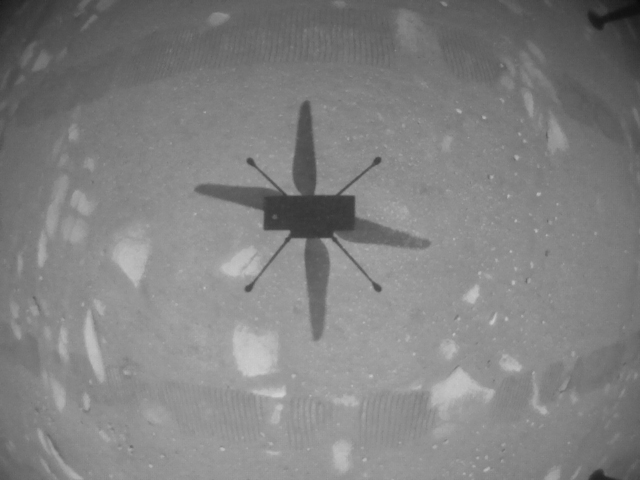

Ingenuity’s First Black-and-White Image From the Air

NASA’s Ingenuity Mars Helicopter took this shot, capturing its own shadow, while hovering over the Martian surface on April 19, 2021, during the first instance of powered, controlled flight on another planet. It used its navigation camera, which autonomously tracks the ground during flight.

The Ingenuity Mars Helicopter was built by JPL, which also manages this technology demonstration project for NASA Headquarters. It is supported by NASA’s Science Mission Directorate, Aeronautics Research Mission Directorate, and Space Technology Mission Directorate. NASA’s Ames Research Center and Langley Research Center provided significant flight performance analysis and technical assistance during Ingenuity’s development.

A key objective for Perseverance’s mission on Mars is astrobiology, including the search for signs of ancient microbial life. The rover will characterize the planet’s geology and past climate, pave the way for human exploration of the Red Planet, and be the first mission to collect and cache Martian rock and regolith (broken rock and dust).

Subsequent NASA missions, in cooperation with ESA (European Space Agency), would send spacecraft to Mars to collect these sealed samples from the surface and return them to Earth for in-depth analysis.

The Mars 2020 Perseverance mission is part of NASA’s Moon to Mars exploration approach, which includes Artemis missions to the Moon that will help prepare for human exploration of the Red Planet.

JPL, which is managed for NASA by Caltech in Pasadena, California, built and manages operations of the Perseverance rover.

Credit: NASA/JPL-Caltech